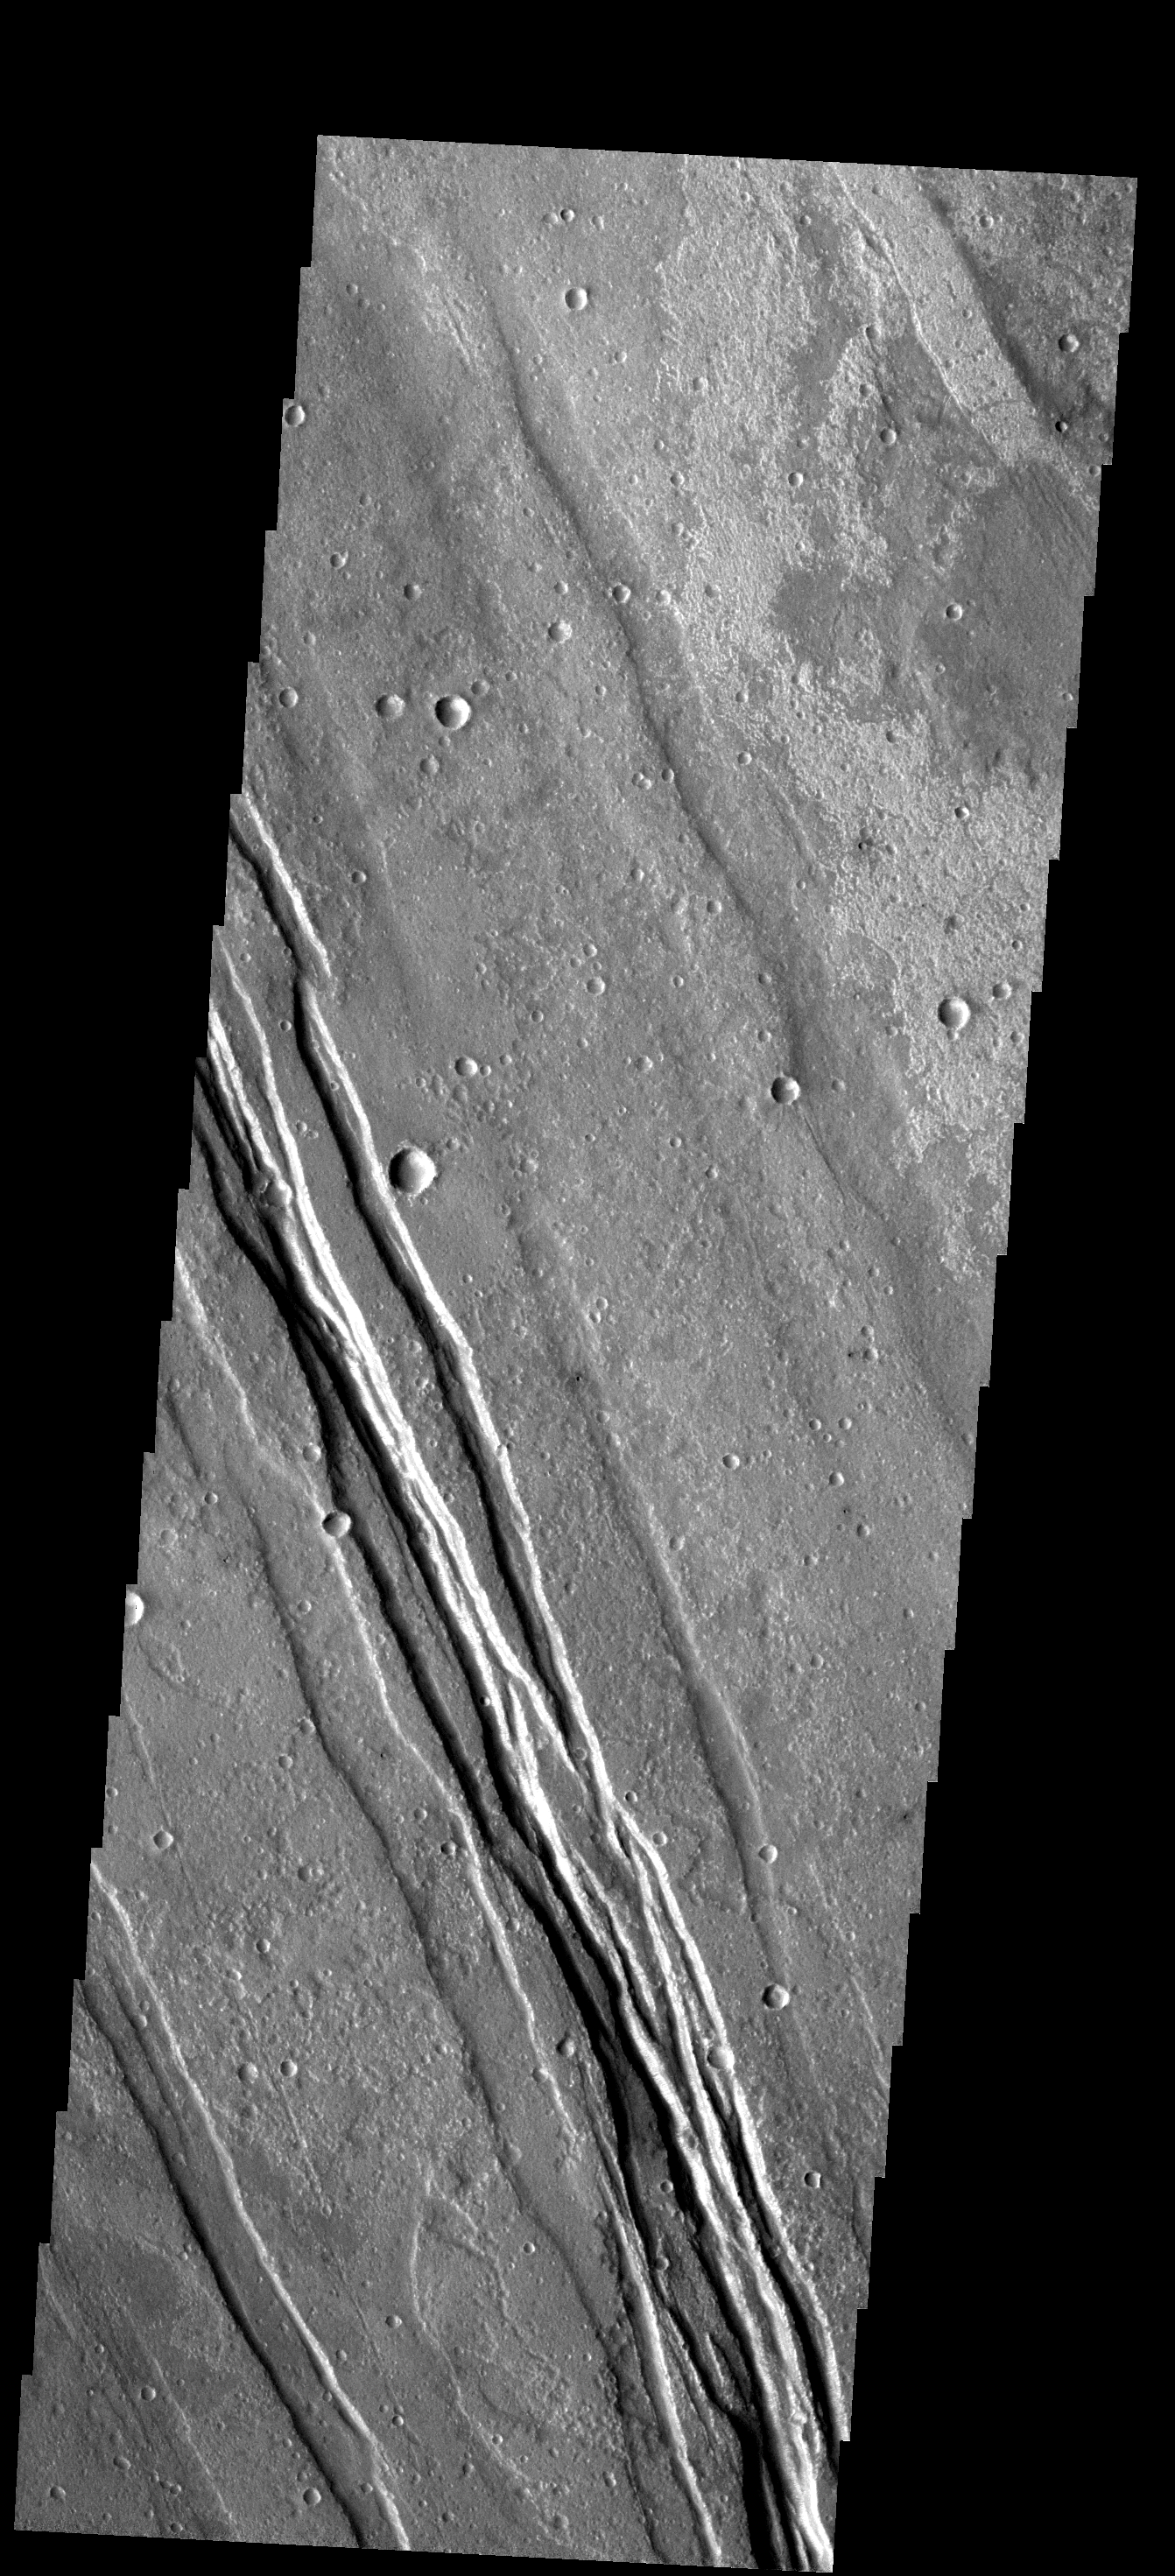

Graben

The linear features in this image are called graben and are formed when two parallel faults have a downdropped block of material between them. These graben are located between Syria Planum and Claritas Rupes.

Image information: VIS instrument. Latitude -23.0N, Longitude 259.1E. 17 meter/pixel resolution.

Please see the THEMIS Data Citation Note for details on crediting THEMIS images.

Note: this THEMIS visual image has not been radiometrically nor geometrically calibrated for this preliminary release. An empirical correction has been performed to remove instrumental effects. A linear shift has been applied in the cross-track and down-track direction to approximate spacecraft and planetary motion. Fully calibrated and geometrically projected images will be released through the Planetary Data System in accordance with Project policies at a later time.

NASA’s Jet Propulsion Laboratory manages the 2001 Mars Odyssey mission for NASA’s Office of Space Science, Washington, D.C. The Thermal Emission Imaging System (THEMIS) was developed by Arizona State University, Tempe, in collaboration with Raytheon Santa Barbara Remote Sensing. The THEMIS investigation is led by Dr. Philip Christensen at Arizona State University. Lockheed Martin Astronautics, Denver, is the prime contractor for the Odyssey project, and developed and built the orbiter. Mission operations are conducted jointly from Lockheed Martin and from JPL, a division of the California Institute of Technology in Pasadena.

Credit: NASA/JPL/ASU